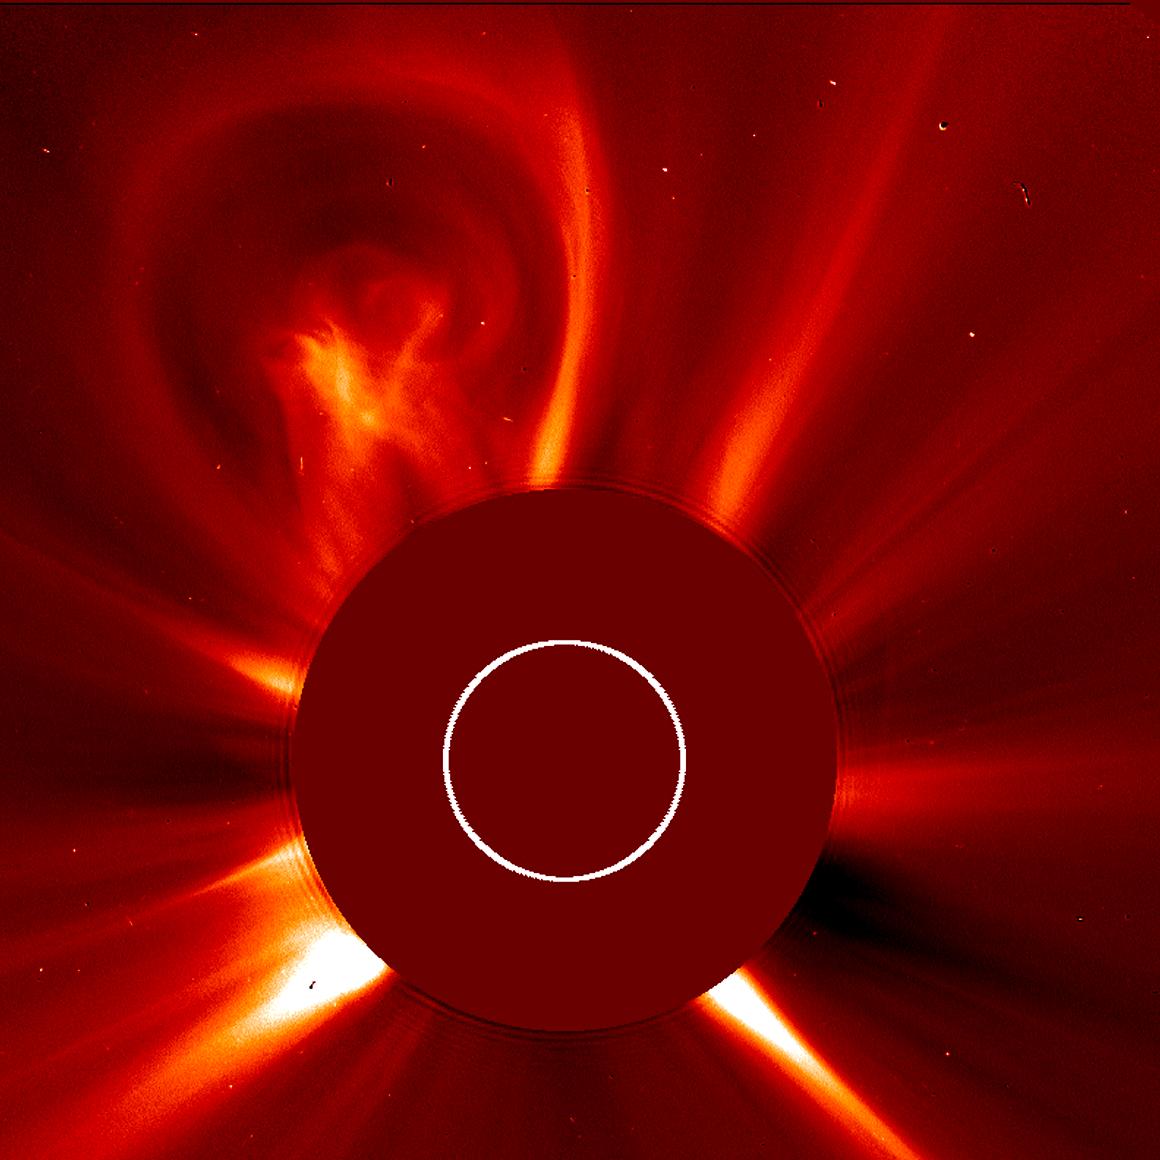

Sun Releases Solar Light Bulb

The first of a series of coronal mass ejections (CMEs) over three days (Aug. 20-22), this bulbous CME certainly resembles a light bulb. It has the thin outer edge and a bright, glowing core at its center. CMEs are often bulbous, but it has been years since we have seen one with the elements (pun intended) of a light bulb. The frames were taken by SOHO's LASCO C3 instrument.

Credit: NASA/GSFC/SOHO